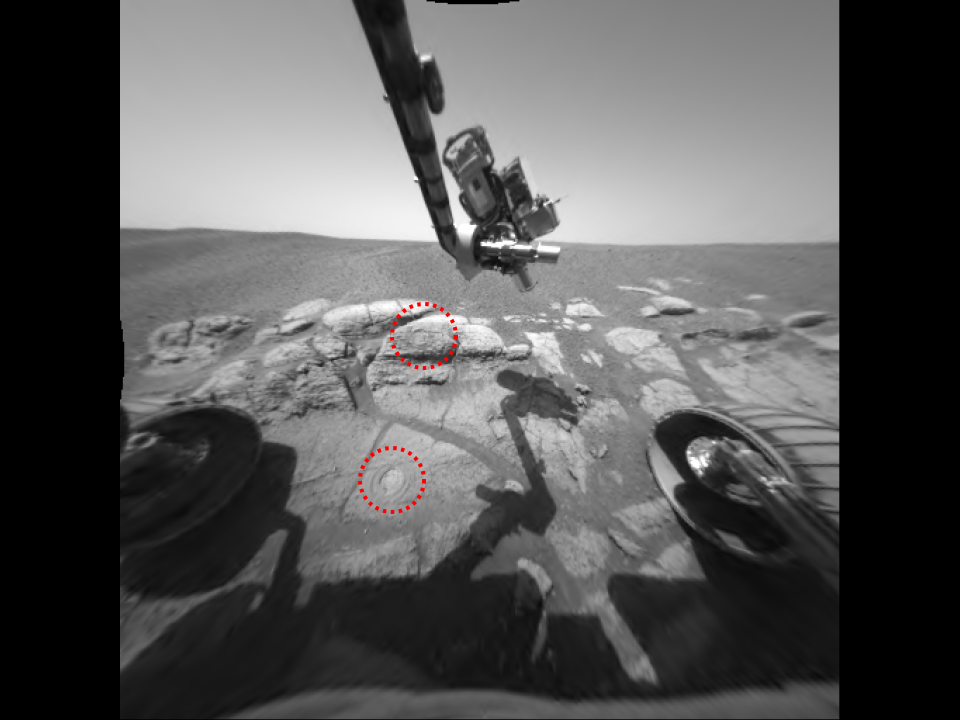

Windows to Meridiani’s Water-Soaked Past

This image taken by the Mars Exploration Rover Opportunity shows the two holes that allowed scientists to peer into Meridiani Planum’s wet past. The rover drilled the holes into rocks in the region dubbed “El Capitan” with its rock abrasion tool. By analyzing the freshly exposed rock with the rover’s suite of scientific instruments, scientists gathered evidence that this part of Mars may have once been drenched in water. The lower hole, located on a target called “McKittrick,” was made on the 30th martian day, or sol, of Opportunity’s journey. The upper hole, located on a target called “Guadalupe” was made on the 34th sol of the rover’s mission. This image was taken on the 35th martian day, or sol, by the rover’s hazard-avoidance camera. The rock abrasion tool and scientific instruments are located on the rover’s robotic arm.

Credit: NASA/JPL